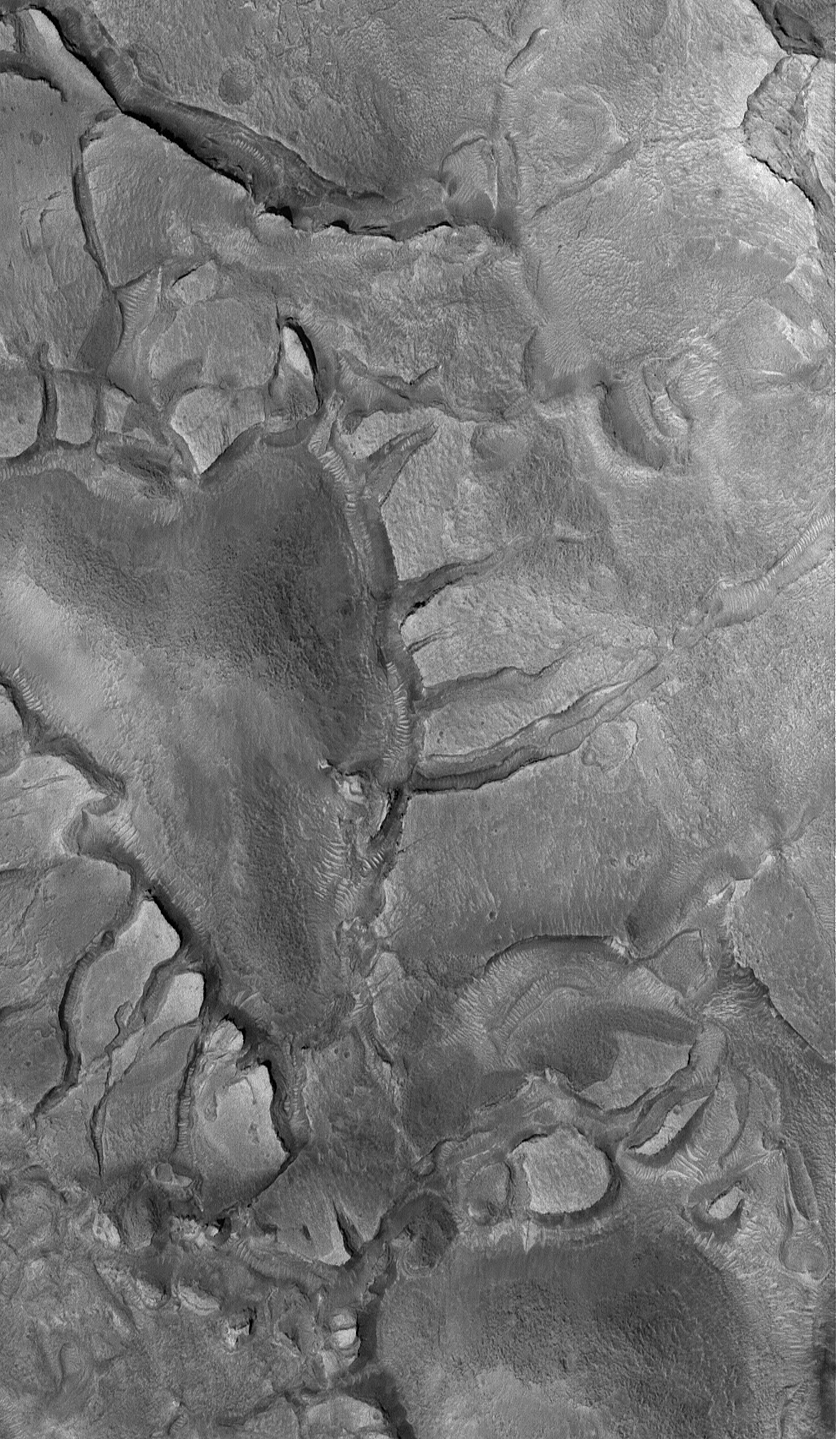

Martian Valentine’s Day

14 February 2005
This Mars Global Surveyor (MGS) Mars Orbiter Camera (MOC) image shows a heart-shaped hill surrounded by cracked terrain within a depression in far northwestern Arabia Terra, near the Cydonia region of Mars. Happy St. Valentine’s Day from the MGS MOC team!

Location near: 39.1°N, 358.1°W
Image width: ~3.0 km (~1.9 mi)
Illumination from: lower left
Season: Northern Spring

Credit: NASA/JPL/Malin Space Science Systems